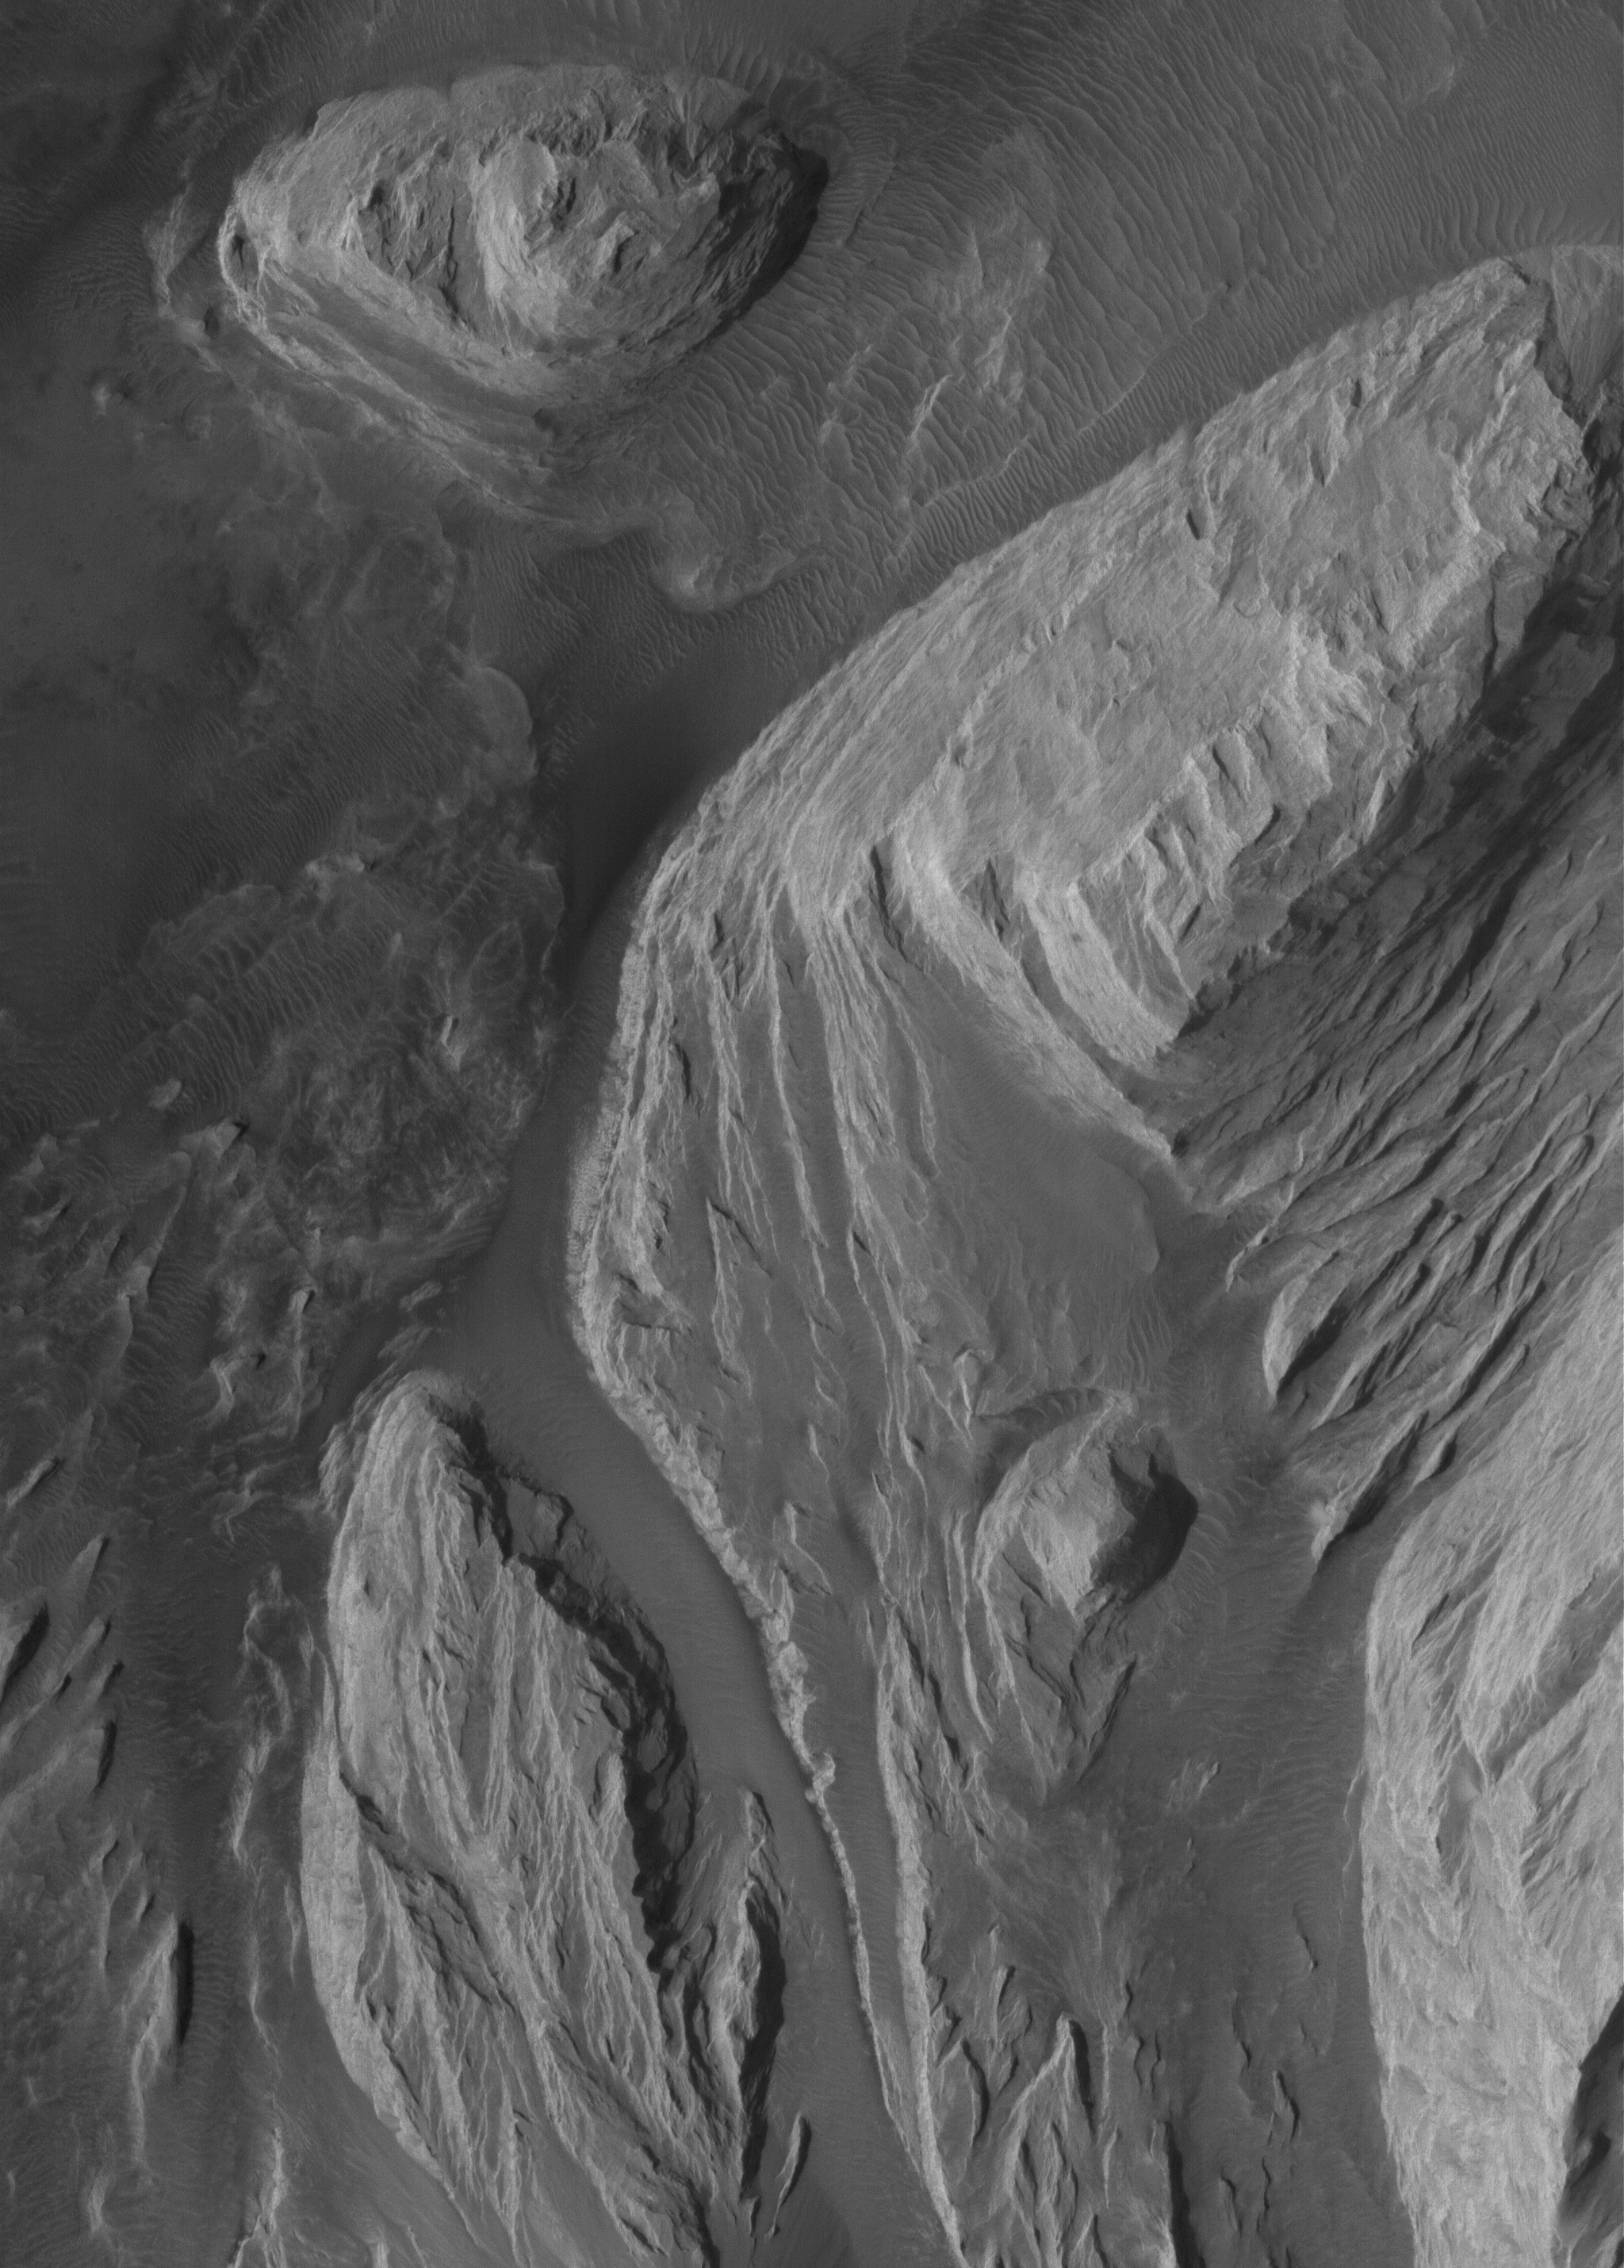

East Candor Outcrops

30 May 2005
This Mars Global Surveyor (MGS) Mars Orbiter Camera (MOC) image shows light-toned, wind-eroded, sedimentary rock outcrops in eastern Candor Chasma, part of the Valles Marineris trough system.

Location near: 7.7°S, 65.3°W
Image width: ~3 km (~1.9 mi
Illumination from: lower left
Season: Southern Spring

Credit: NASA/JPL/Malin Space Science Systems